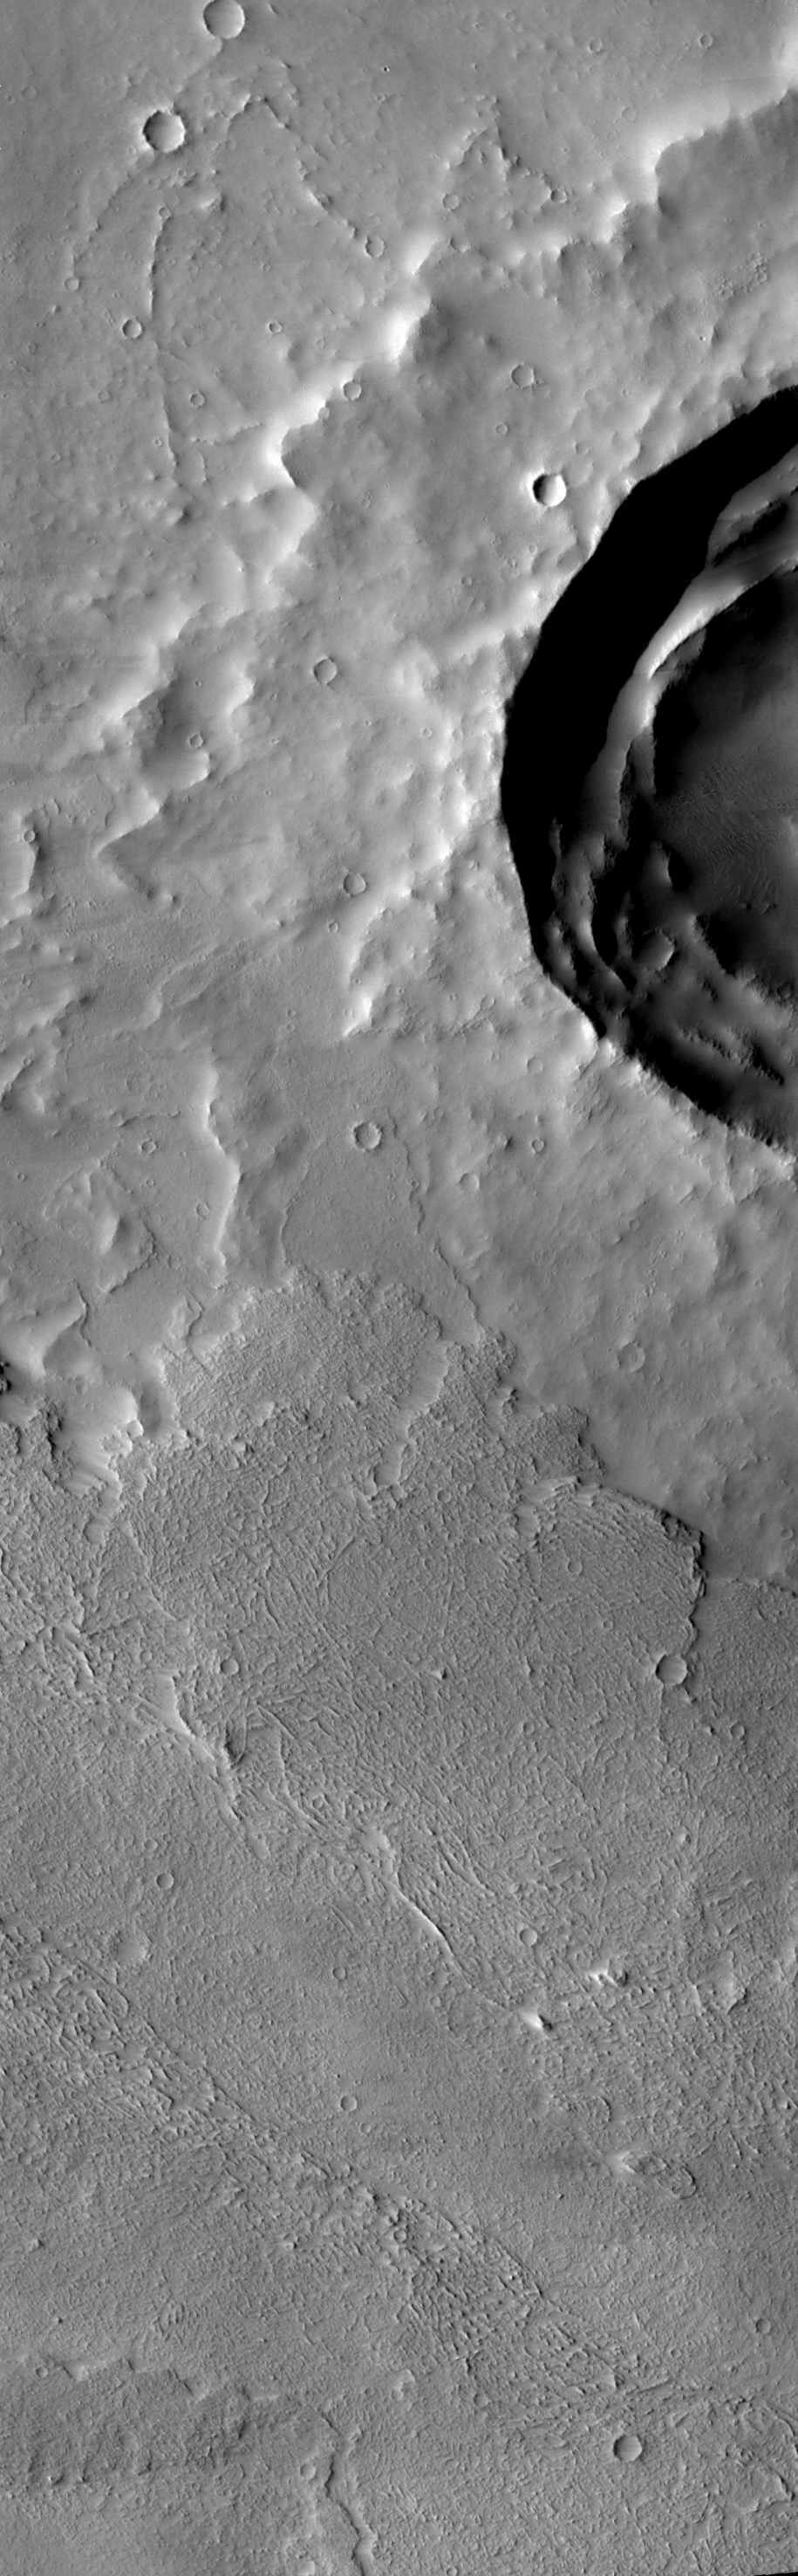

Arsia Mons Western Flows

Last week we looked at the flows to the south of Arsia Mons, this week we will examine the flows to the west of the volcano. In this VIS image the flows (at the bottom) have started to cover the ejecta surrounding the large crater.

Image information: VIS instrument. Latitude -8.7, Longitude 220.2 East (139.8 West). 17 meter/pixel resolution.

Note: this THEMIS visual image has not been radiometrically nor geometrically calibrated for this preliminary release. An empirical correction has been performed to remove instrumental effects. A linear shift has been applied in the cross-track and down-track direction to approximate spacecraft and planetary motion. Fully calibrated and geometrically projected images will be released through the Planetary Data System in accordance with Project policies at a later time.

NASA’s Jet Propulsion Laboratory manages the 2001 Mars Odyssey mission for NASA’s Office of Space Science, Washington, D.C. The Thermal Emission Imaging System (THEMIS) was developed by Arizona State University, Tempe, in collaboration with Raytheon Santa Barbara Remote Sensing. The THEMIS investigation is led by Dr. Philip Christensen at Arizona State University. Lockheed Martin Astronautics, Denver, is the prime contractor for the Odyssey project, and developed and built the orbiter. Mission operations are conducted jointly from Lockheed Martin and from JPL, a division of the California Institute of Technology in Pasadena.

Credit: NASA/JPL/Arizona State University